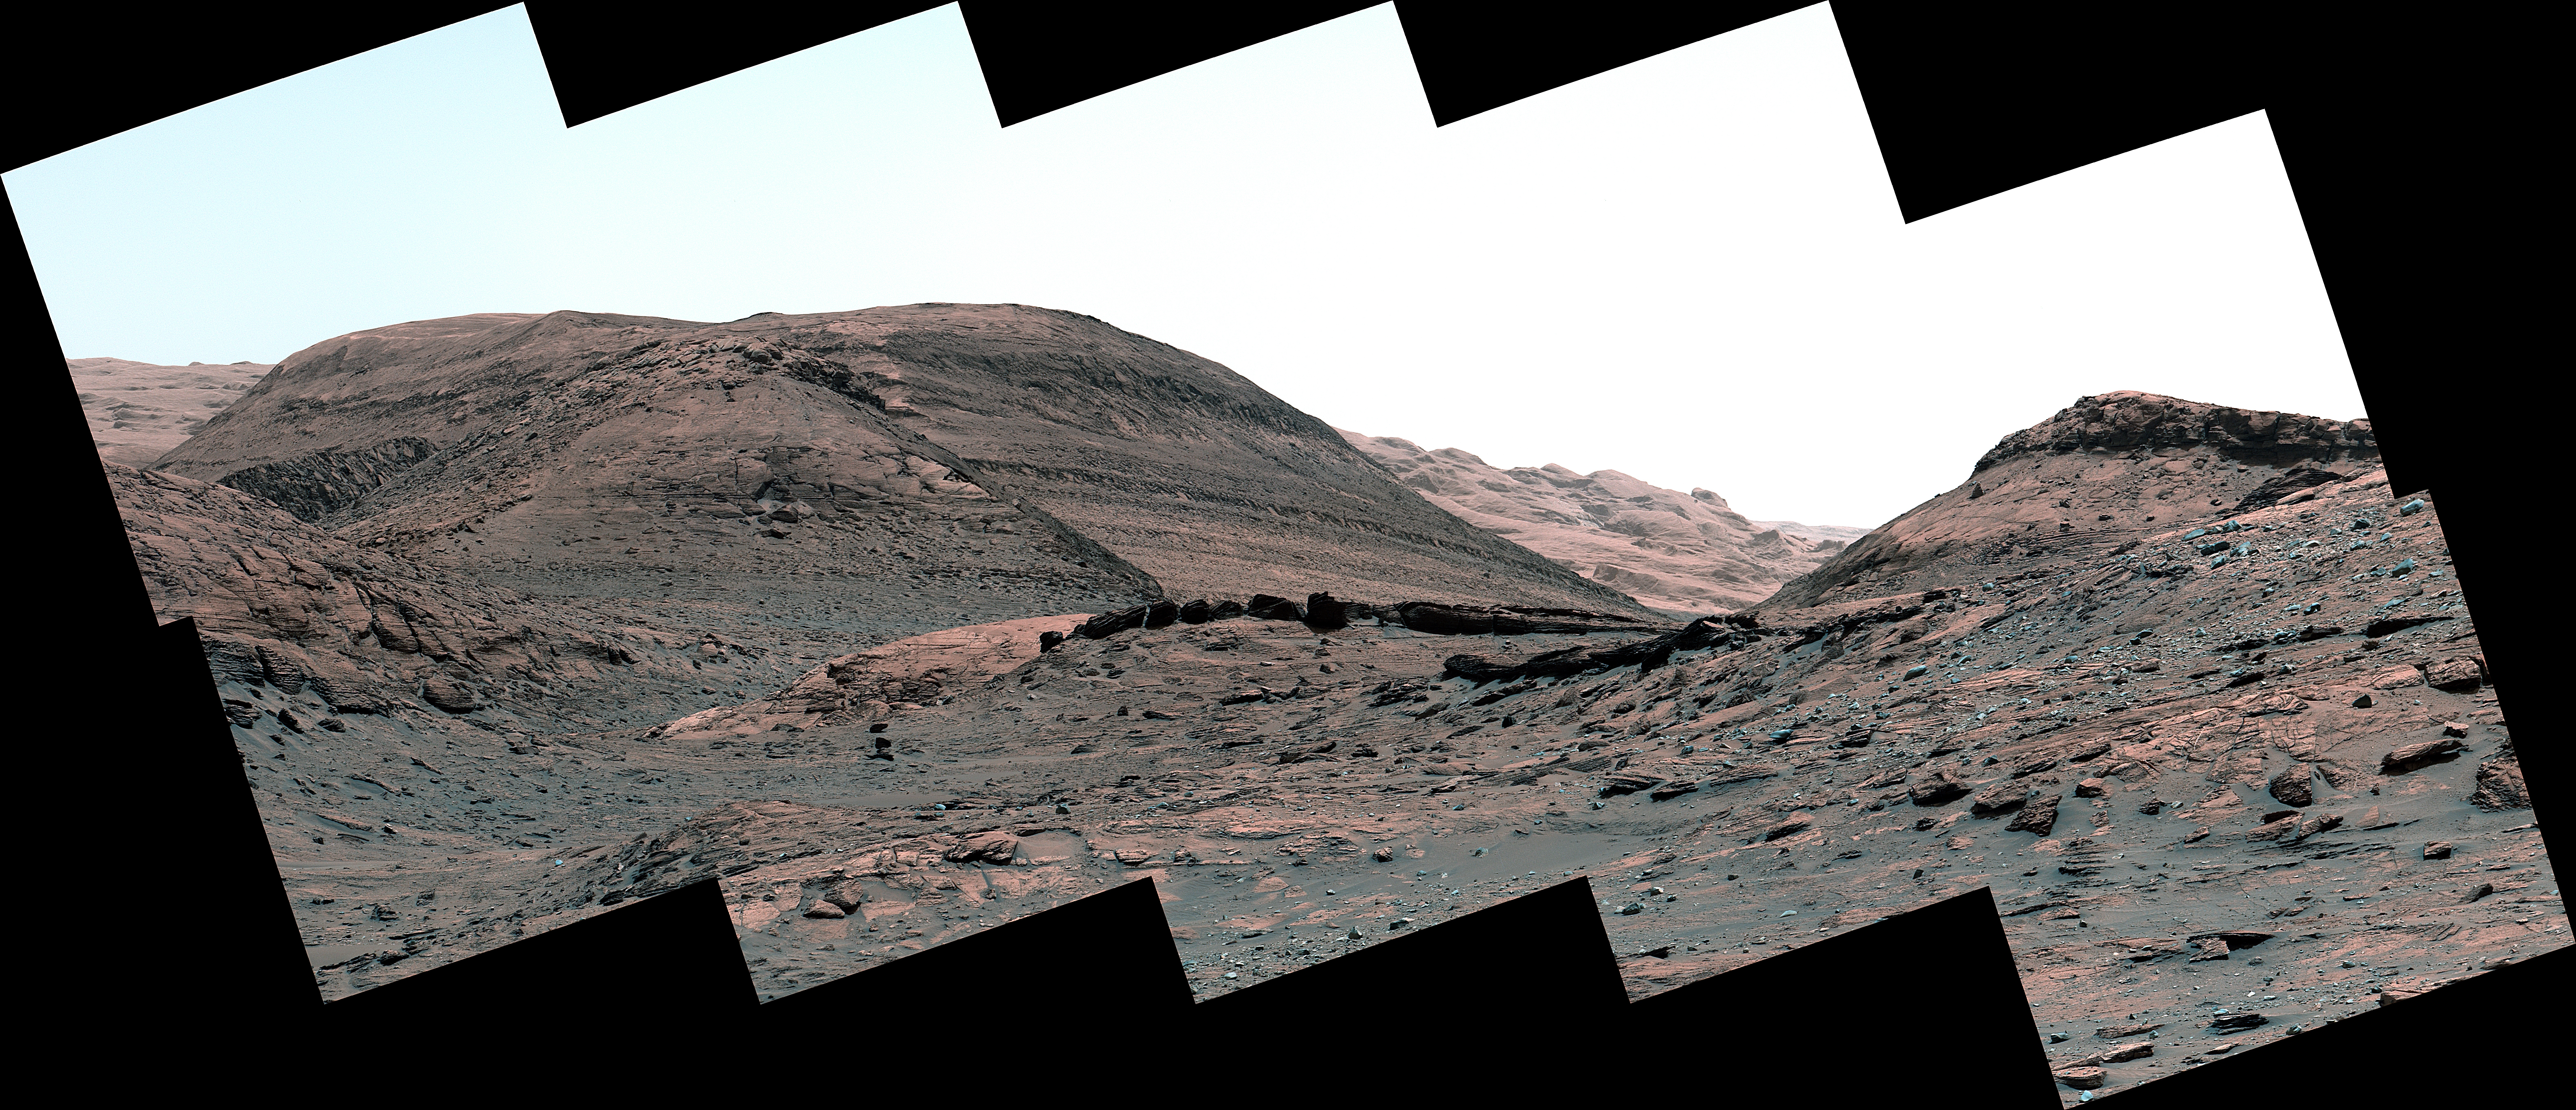

Curiosity’s View of Sulfate-Bearing Region and Streambed Rocks

NASA’s Curiosity Mars rover captured this view of a sulfate-bearing region ahead of its current location. Dark boulders near the center of the panorama are thought to have formed from sand deposited in ancient streams or ponds. Scattered gray rocks covering the hillside on the right are all that remain of a sandstone capping unit that once covered this area. This panorama is made up of 10 individual images that were captured by Curiosity’s Mast Camera, or Mastcam, on May 2, 2022, the 3,462nd Martian day, or sol, of the mission. The images were stitched together after they were sent back to Earth.

Behind the dark boulders – in the middle of the image – is a mountain that makes up part of the sulfate-bearing region; layers within this region can be seen as stripes across the mountainside. These layers represent an excellent record of how Mars’ water and climate changed over time.

Curiosity was built by NASA’s Jet Propulsion Laboratory in Southern California, which leads the mission on behalf of NASA’s Science Mission Directorate in Washington. Malin Space Science Systems in San Diego built and operates Mastcam.

Credit: NASA/JPL-Caltech/MSSS